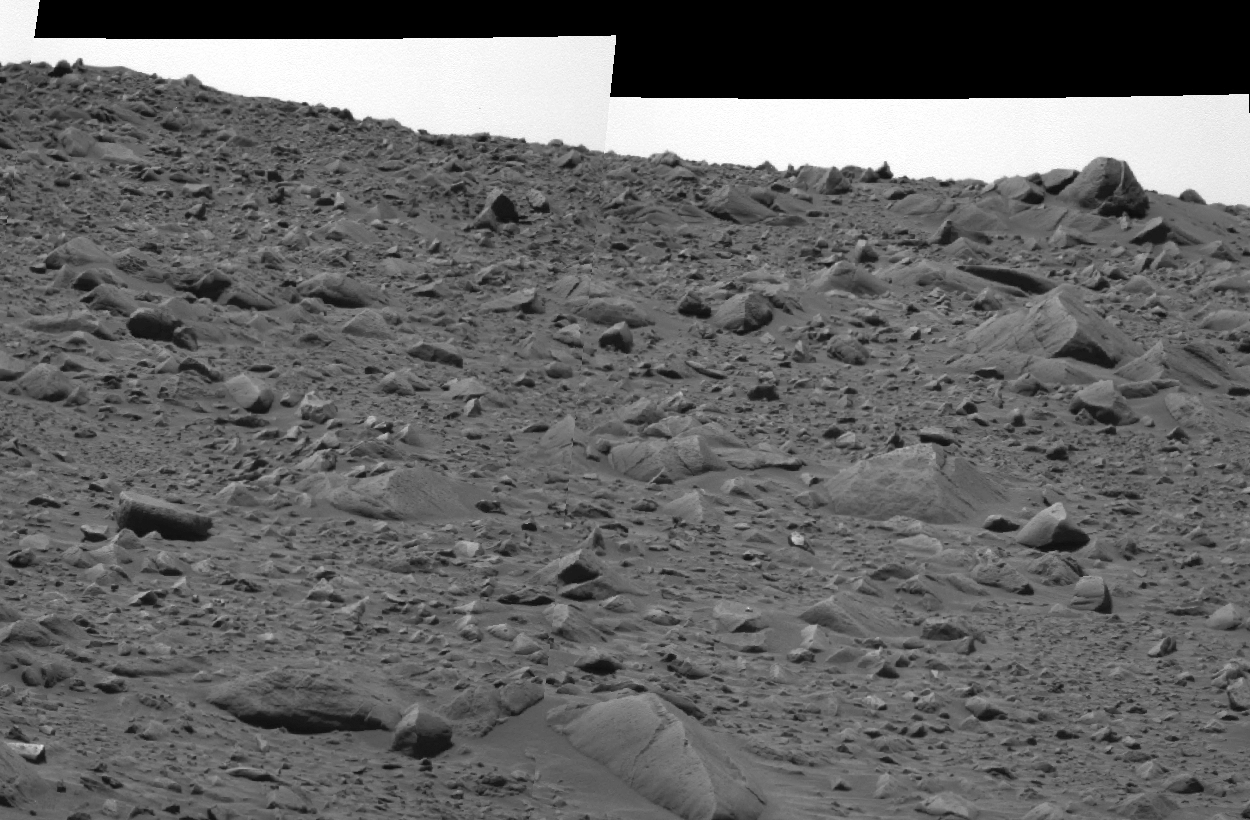

The Rocky Road to the Crater Rim

This image taken by the panoramic camera on the Mars Exploration Rover Spirit shows the rocky road the rover traversed to reach its current position 16 meters (52 feet) away from the rim of the crater called “Bonneville.” The terrain here slopes upward about five degrees. To the upper right is the rock dubbed “Hole Point,” which is about 60 centimeters (two feet) across. This image was taken on the 63rd martian day, or sol, of Spirit’s mission.

Credit: NASA/JPL/Cornell